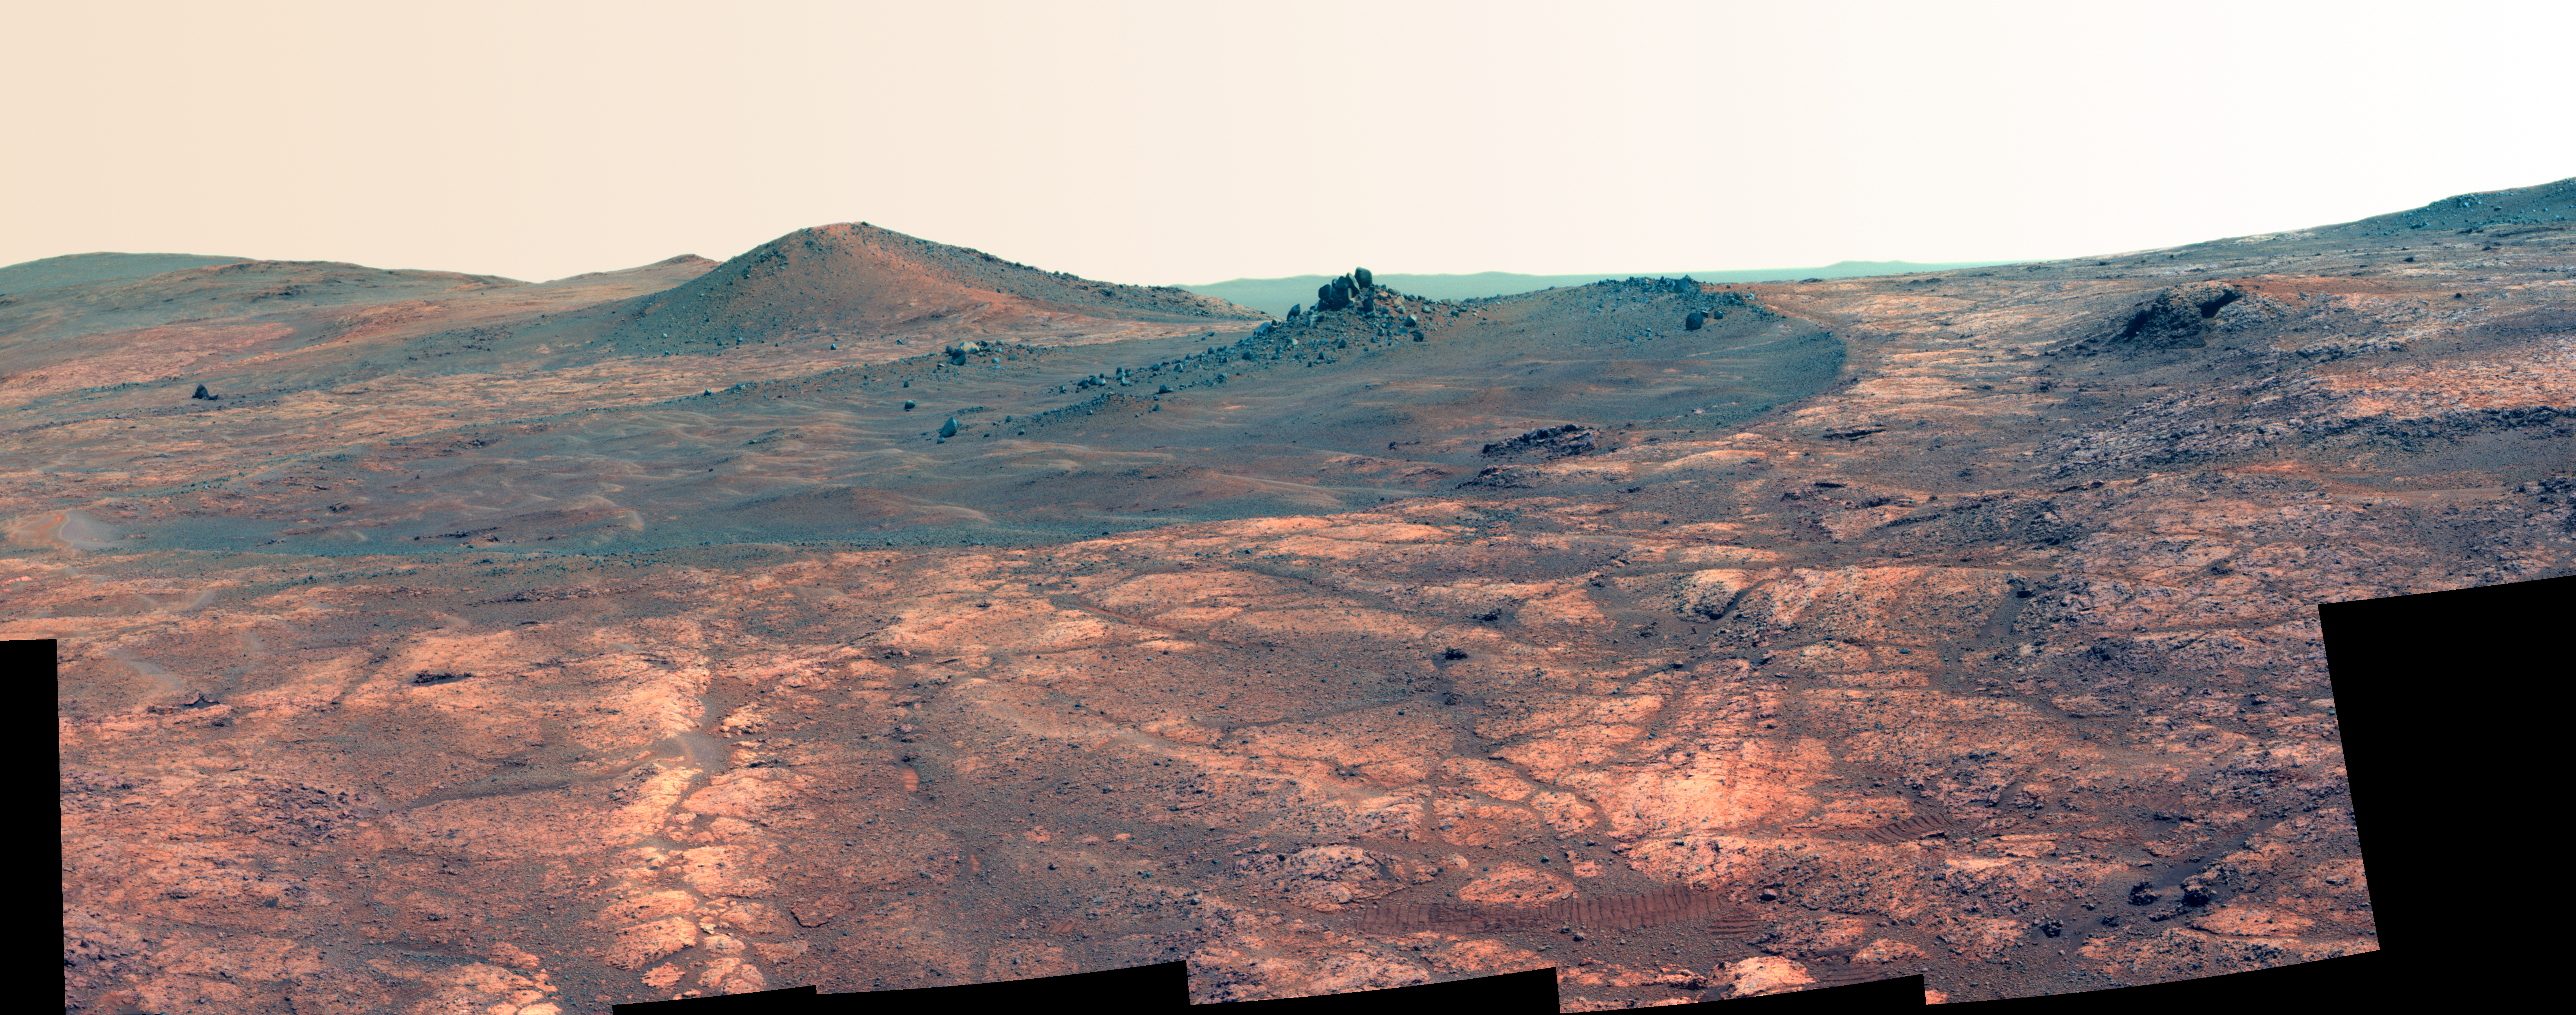

Rock Spire in ‘Spirit of St. Louis Crater’ on Mars (False Color)

Figure 1

An elongated crater called “Spirit of St. Louis,” with a rock spire in it, dominates a recent scene from the panoramic camera (Pancam) on NASA’s Mars Exploration Rover Opportunity.make differences in surface materials more easily visible.

In this version of the image, the landscape is presented in false color to make differences in surface materials more easily visible.

Opportunity completed its 4,000 Martian day, or sol, of work on Mars on April 26, 2015. The rover has been exploring Mars since early 2004.

This scene from late March 2015 shows a shallow crater called Spirit of St. Louis, about 110 feet (34 meters) long and about 80 feet (24 meters) wide, with a floor slightly darker than surrounding terrain. The rocky feature toward the far end of the crater is about 7 to 10 feet (2 to 3 meters) tall, rising higher than the crater’s rim.

The component images of this mosaic view were taken on March 29 and 30, 2015, during Sol 3973 and Sol 3974 of the mission. This version of the image is presented in approximate true color by combing exposures taken through three of the Pancam’s color filters, centered on wavelengths of 753 nanometers (near-infrared), 535 nanometers (green) and 432 nanometers (violet).

The view is centered toward the northeast. The rover’s location and the Spirit of Saint Louis Crater are near the center of a map at http://mars.nasa.gov/mer/mission/tm-opportunity/images/MERB_Sol3998_1.jpg.

Figure 1 includes labels showing informal names given to some of the features in and near “Spirit of St. Louis Crater,” including “Lindbergh Mound” for the spire. Most of the names refer to the first nonstop solo flight across the Atlantic, by Charles Lindbergh, who named his plane Spirit of St. Louis to recognize financial backing for the flight from St. Louis residents including Harold M. Bixby and Harry M. Knight. The plane’s designer was Donald A. Hall.

The unusually shaped Spirit of St. Louis Crater lies on the outer portion of the western rim of Endeavour Crater. Endeavour spans about 14 miles (22 kilometers) in diameter, and Opportunity has been exploring its western rim for about one-third of the rover’s mission, which has lasted more than 11 years. Endeavour’s elevated western rim extends northward to the left from Spirit of St. Louis Crater in this scene. A glimpse to the far side of Endeavour is visible on either side of the rock spire.

JPL manages the Mars Exploration Rover Project for NASA’s Science Mission Directorate in Washington.

Credit: NASA/JPL-Caltech/Cornell Univ./Arizona State Univ.